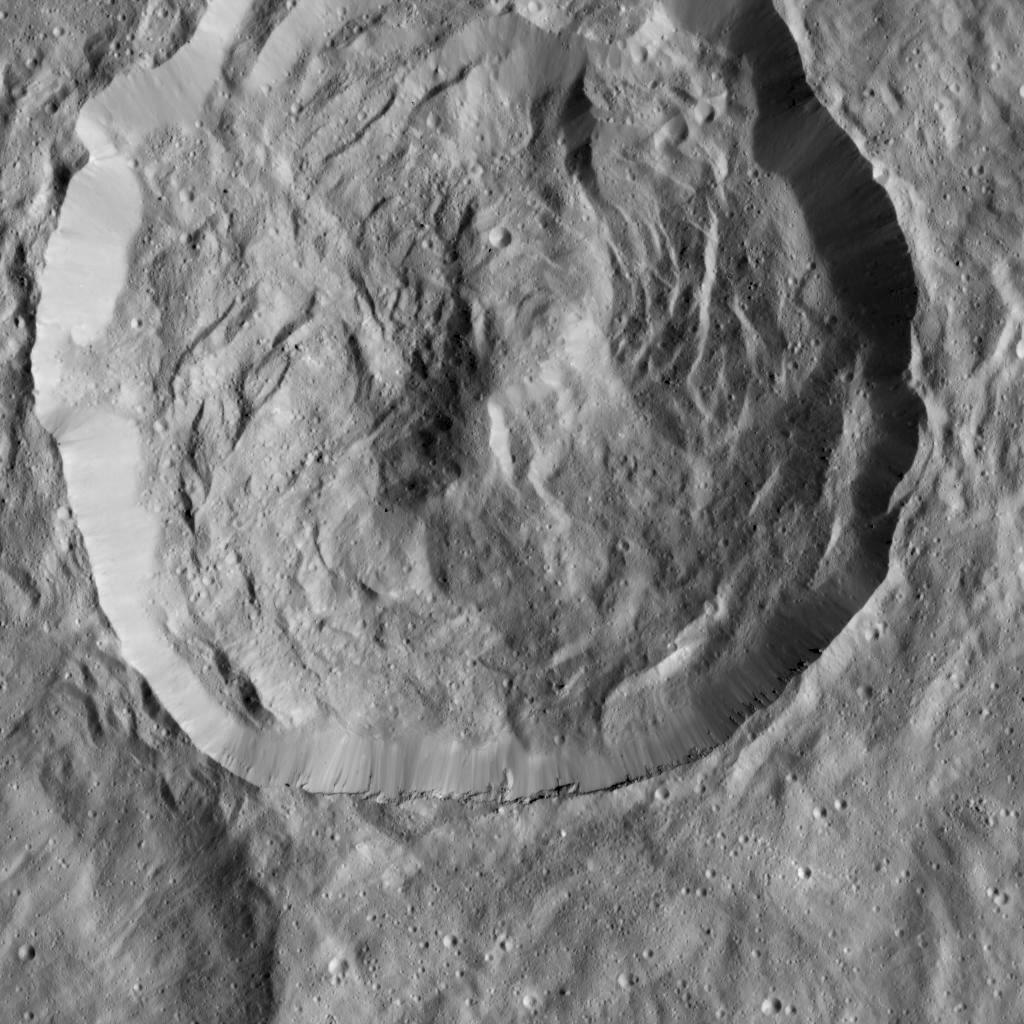

Crater with Scarps in LAMO

NASA’s Dawn spacecraft viewed this Cerean crater, which is covered in ridges and steep slopes, called scarps on Dec. 23, 2015. These features likely resulted when the crater partly collapsed during its formation. The curvilinear nature of the scarps resembles those on the floor of Rheasilvia, the giant impact crater on Vesta, which Dawn orbited from 2011 to 2012.

The 20-mile-wide (32-kilometer-wide) crater is located just west of the larger, named crater Dantu (see PIA20193), at northern mid-latitudes on Ceres. Both of these impact features were captured during Dawn’s Survey orbit (see PIA19609).

Dawn took this image from its low-altitude mapping orbit (LAMO) at an approximate altitude of 240 miles (385 kilometers) above Ceres. The image resolution is 120 feet (35 meters) per pixel.

Dawn’s mission is managed by JPL for NASA’s Science Mission Directorate in Washington. Dawn is a project of the directorate’s Discovery Program, managed by NASA’s Marshall Space Flight Center in Huntsville, Alabama. UCLA is responsible for overall Dawn mission science. Orbital ATK, Inc., in Dulles, Virginia, designed and built the spacecraft. The German Aerospace Center, the Max Planck Institute for Solar System Research, the Italian Space Agency and the Italian National Astrophysical Institute are international partners on the mission team.

Credit: NASA/JPL-Caltech/UCLA/MPS/DLR/IDA